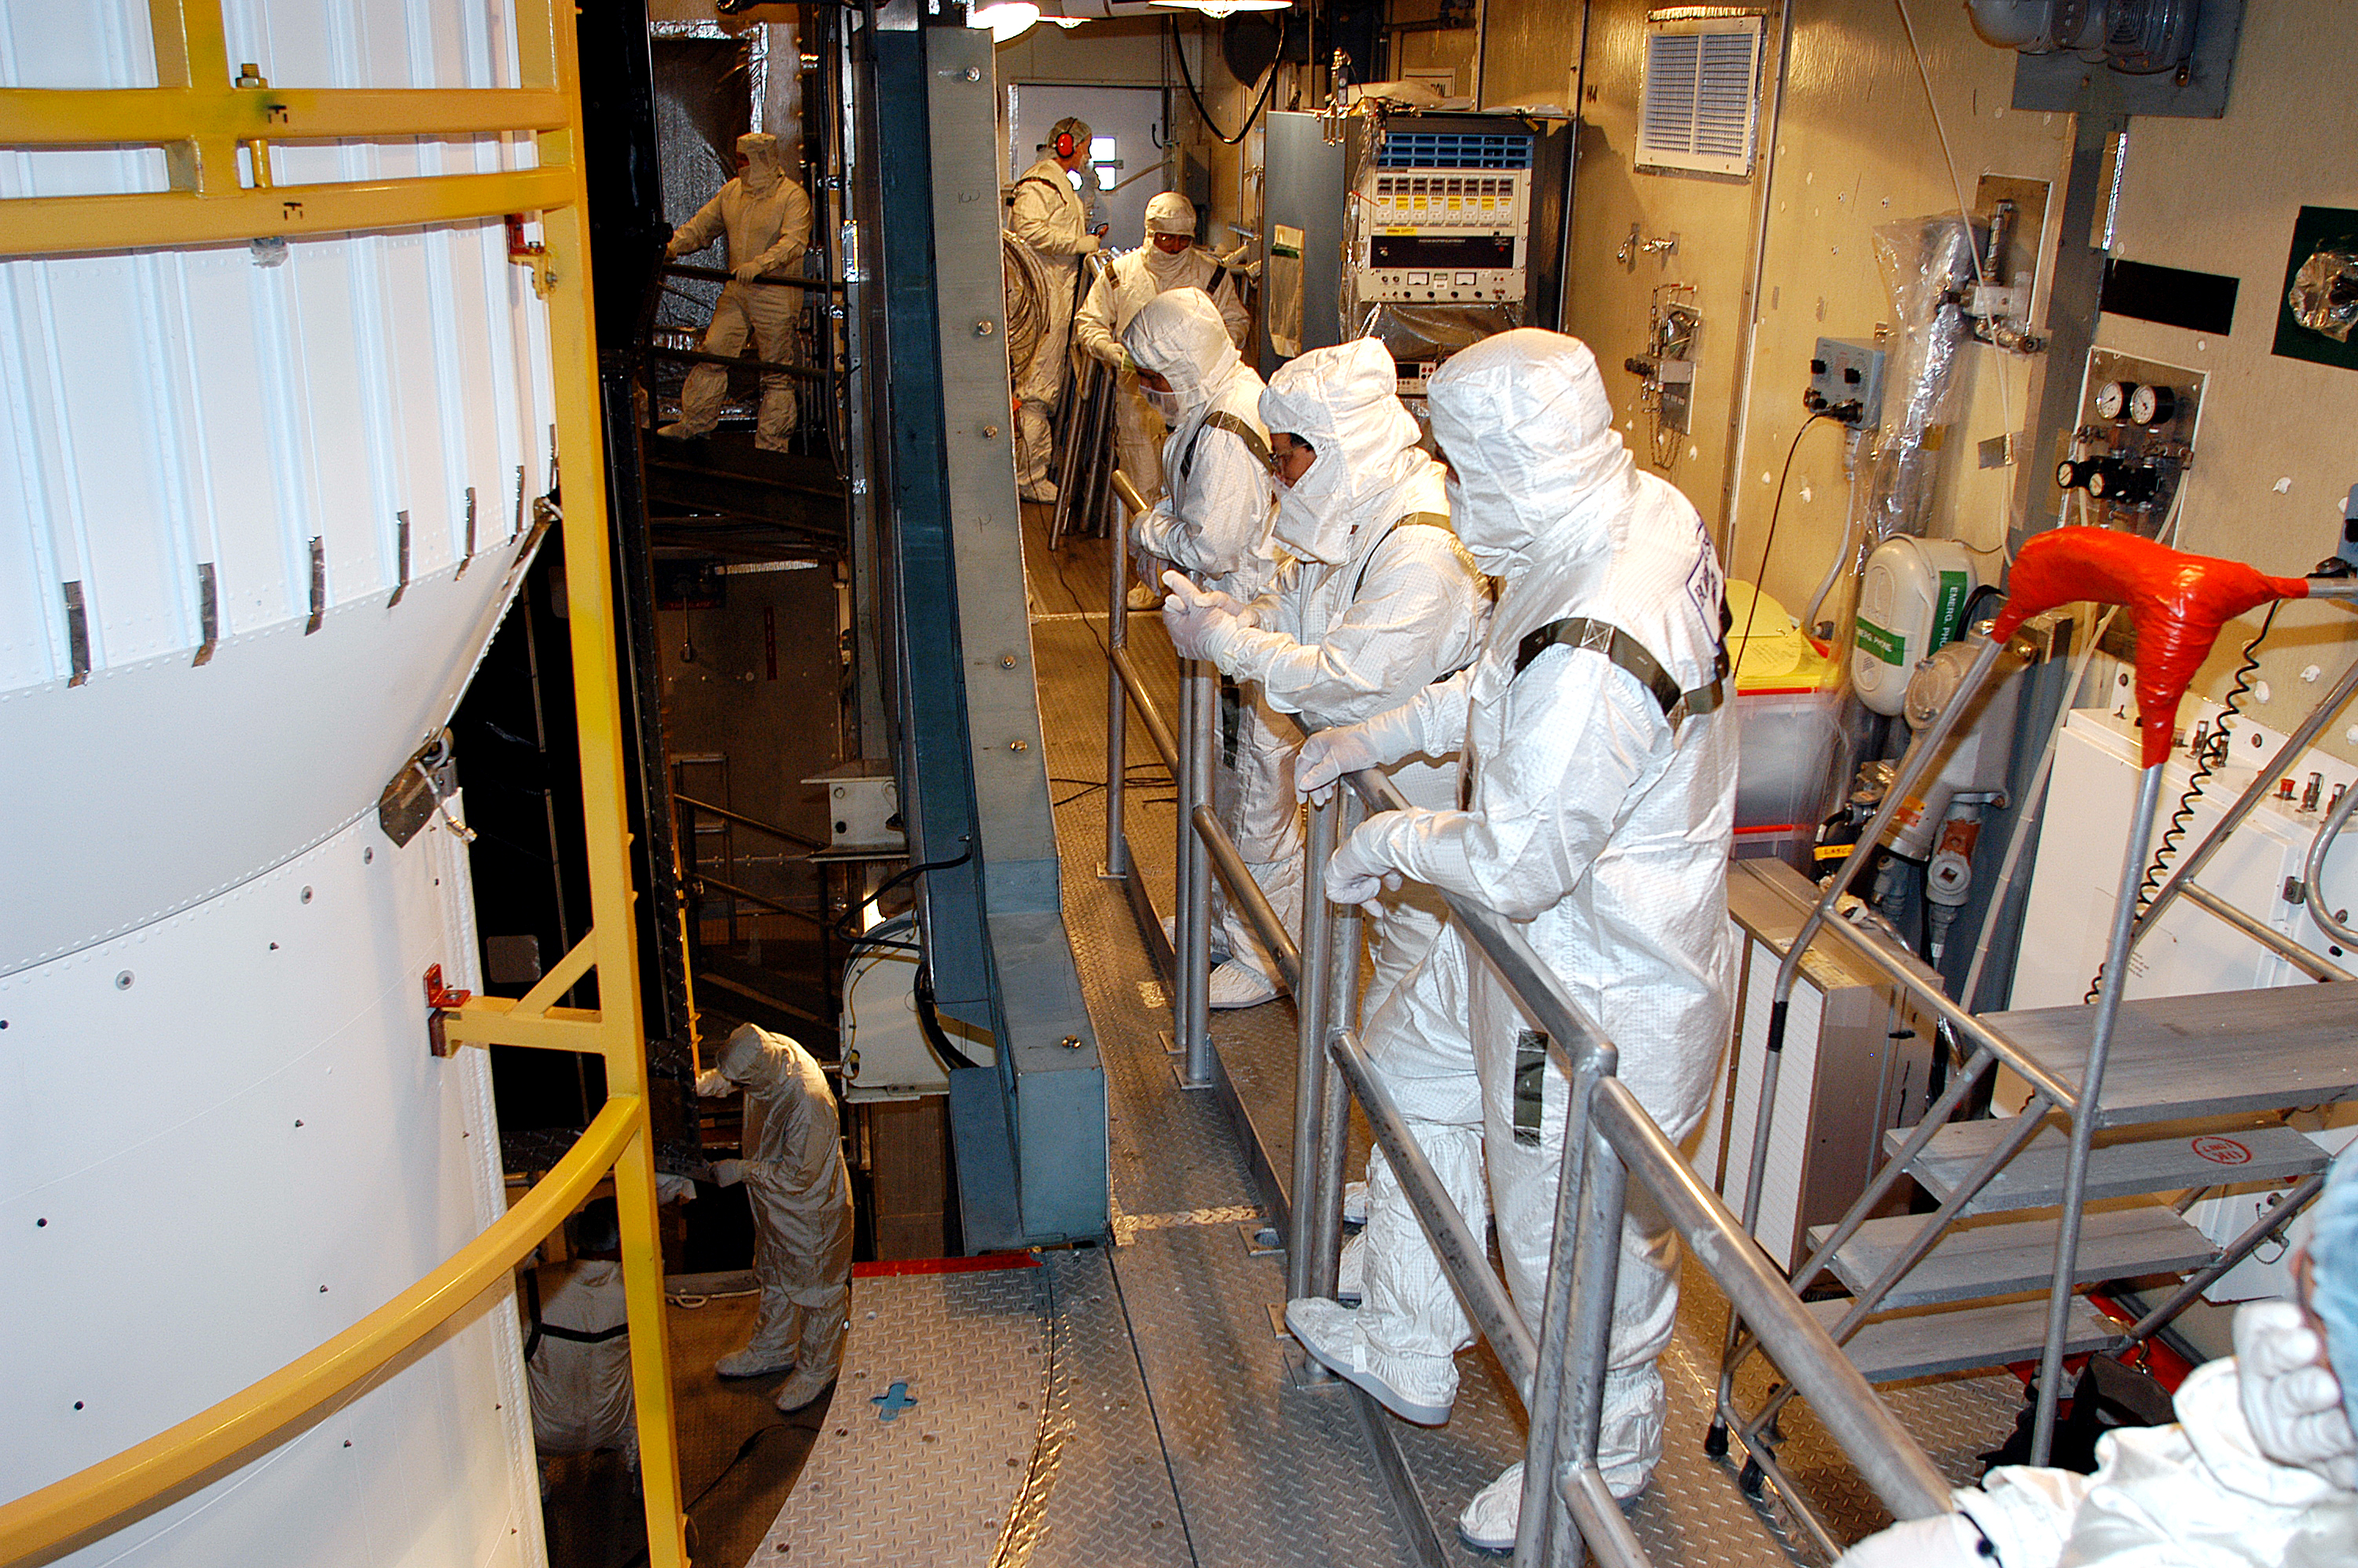

Spitzer On Top

On August 14, 2003, the Spitzer Space Telescope was secured into the faring on top of the Delta II rocket that launched it into Earth-trailing, heliocentric orbit.

Credit: NASA/KSC